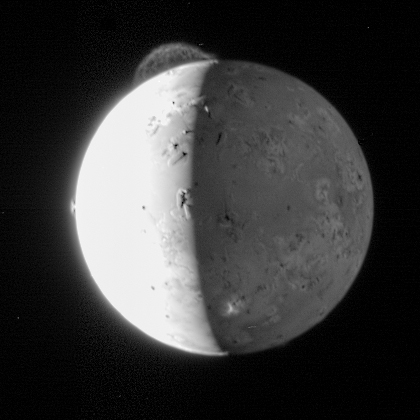

Tvashtar’s Plume

This dramatic image of Io was taken by the Long Range Reconnaissance Imager (LORRI) on New Horizons at 11:04 Universal Time on February 28, 2007, just about 5 hours after the spacecraft’s closest approach to Jupiter. The distance to Io was 2.5 million kilometers (1.5 million miles) and the image is centered at 85 degrees west longitude. At this distance, one LORRI pixel subtends 12 kilometers (7.4 miles) on Io.

This processed image provides the best view yet of the enormous 290-kilometer (180-mile) high plume from the volcano Tvashtar, in the 11 o’clock direction near Io’s north pole. The plume was first seen by the Hubble Space Telescope two weeks ago and then by New Horizons on February 26; this image is clearer than the February 26 image because Io was closer to the spacecraft, the plume was more backlit by the Sun, and a longer exposure time (75 milliseconds versus 20 milliseconds) was used. Io’s dayside was deliberately overexposed in this picture to image the faint plumes, and the long exposure also provided an excellent view of Io’s night side, illuminated by Jupiter. The remarkable filamentary structure in the Tvashtar plume is similar to details glimpsed faintly in 1979 Voyager images of a similar plume produced by Io’s volcano Pele. However, no previous image by any spacecraft has shown these mysterious structures so clearly.

The image also shows the much smaller symmetrical fountain of the plume, about 60 kilometers (or 40 miles) high, from the Prometheus volcano in the 9 o’clock direction. The top of a third volcanic plume, from the volcano Masubi, erupts high enough to catch the setting Sun on the night side near the bottom of the image, appearing as an irregular bright patch against Io’s Jupiter-lit surface. Several Everest-sized mountains are highlighted by the setting Sun along the terminator, the line between day and night.

This is the last of a handful of LORRI images that New Horizons is sending “home” during its busy close encounter with Jupiter — hundreds of images and other data are being taken and stored onboard. The rest of the images will be returned to Earth over the coming weeks and months as the spacecraft speeds along to Pluto.

Credit: NASA/Johns Hopkins University Applied Physics Laboratory/Southwest Research Institute